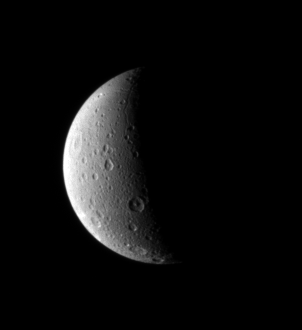

North on Dione

Dione looks lovely half lit in this portrait from the Cassini spacecraft. Just visible is a long canyon running southward just left of the terminator.

The view looks down at northern latitudes on the Saturn-facing hemisphere of Dione (1,126 kilometers, or 700 miles across).

The image was taken in visible light with the Cassini spacecraft narrow-angle camera on Oct. 29, 2006 at a distance of approximately 939,000 kilometers (583,000 miles) from Dione and at a Sun-Dione-spacecraft, or phase, angle of 101 degrees. Image scale is 6 kilometers (3 miles) per pixel.

The Cassini-Huygens mission is a cooperative project of NASA, the European Space Agency and the Italian Space Agency. The Jet Propulsion Laboratory, a division of the California Institute of Technology in Pasadena, manages the mission for NASA’s Science Mission Directorate, Washington, D.C. The Cassini orbiter and its two onboard cameras were designed, developed and assembled at JPL. The imaging operations center is based at the Space Science Institute in Boulder, Colo.

Credit: NASA/JPL/Space Science Institute